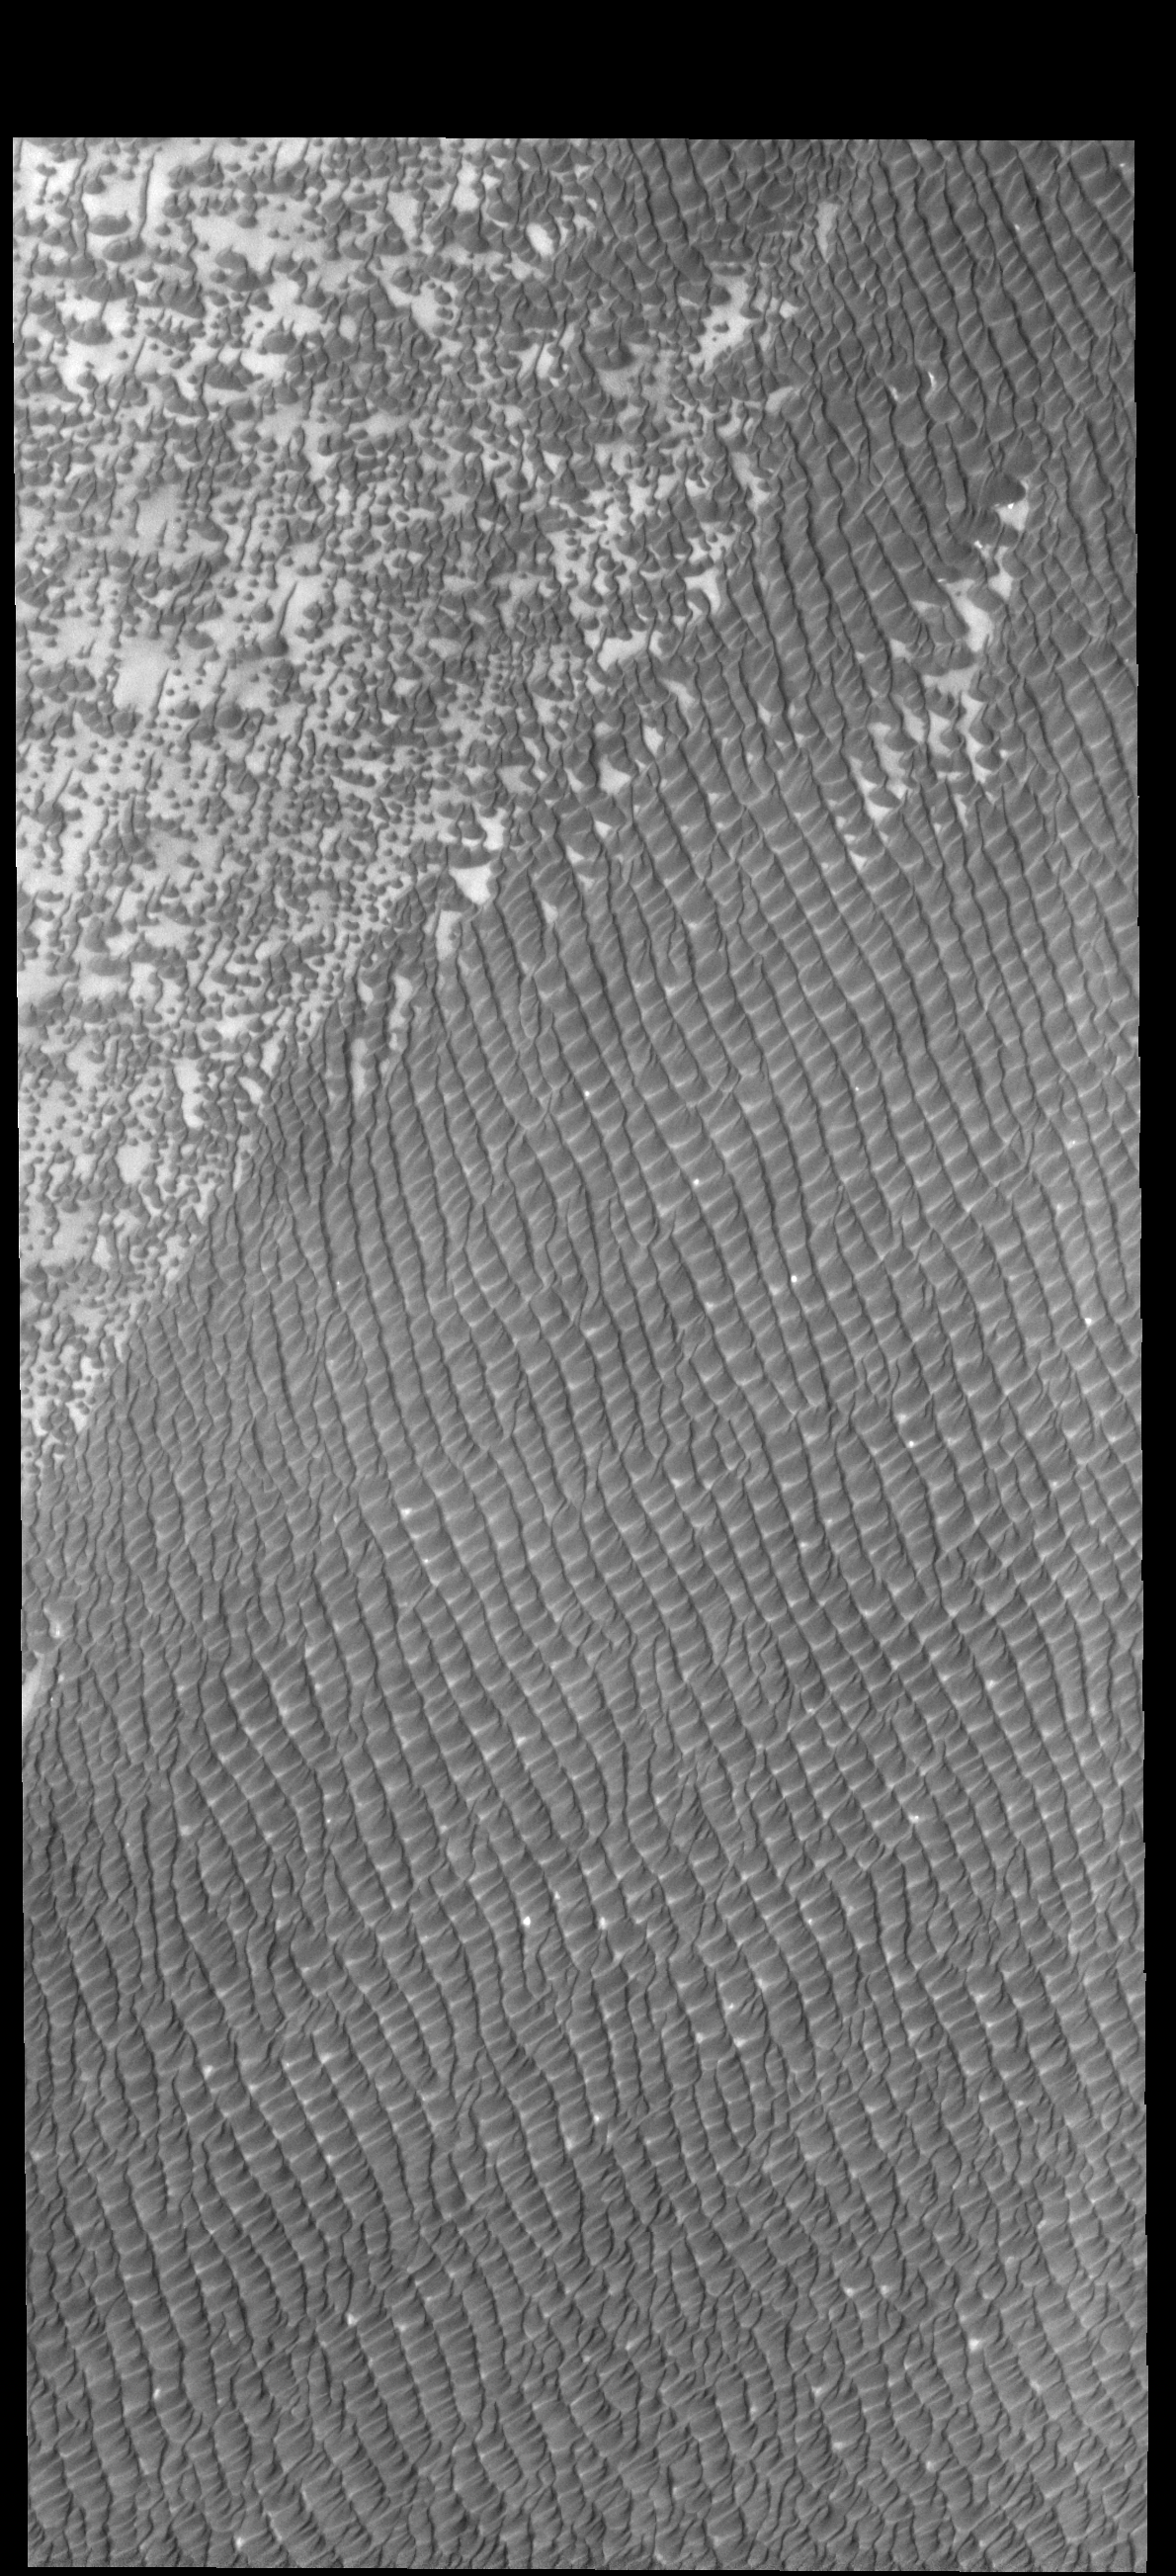

Hyperboreae Undae

Several dunes fields are found near the north polar cap. Today’s VIS image shows part of Hyperboreae Undae, which is located between Escorial Crater and the margin of Chasma Boreale.

Credit: NASA/JPL-Caltech/ASU